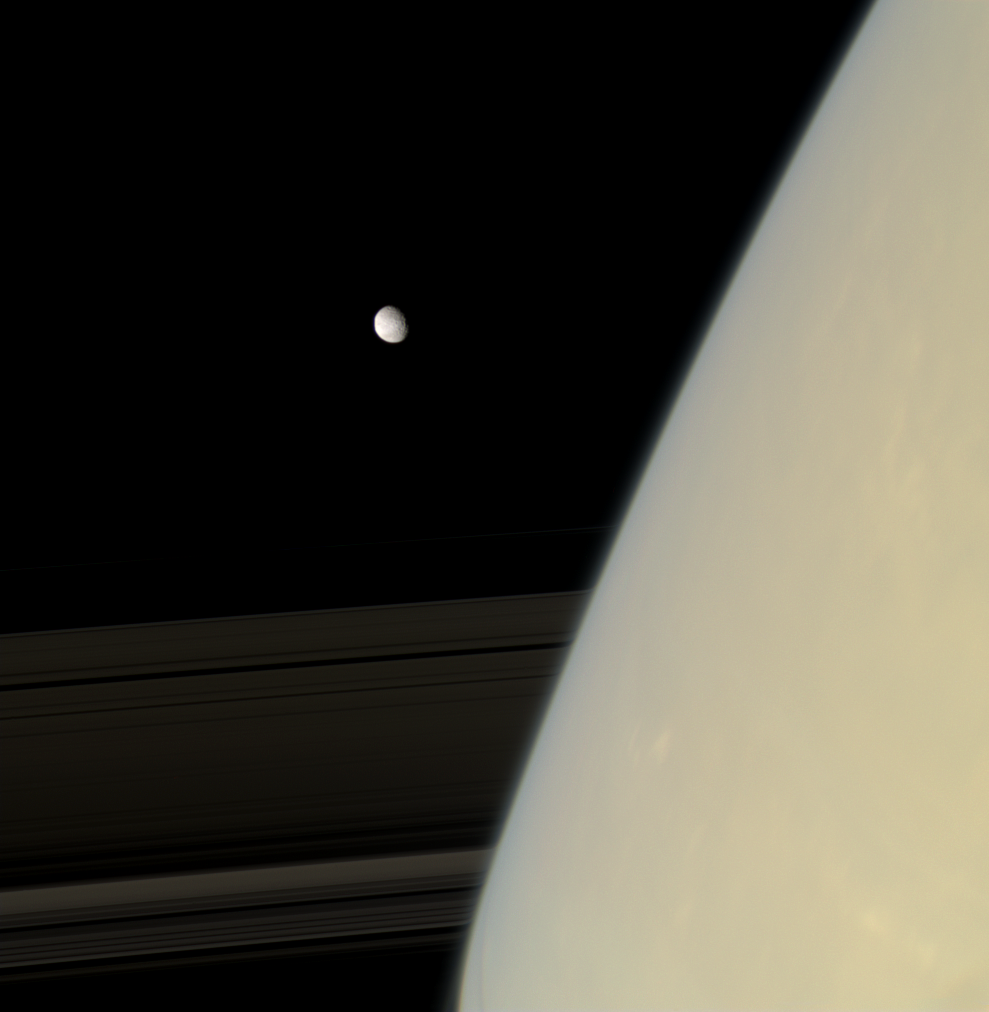

Features Distorted

Mimas emerges from behind hazy Saturn. The rings appear distorted near the planet as their image passes through the upper atmosphere.

The limb of Mimas (396 kilometers, or 246 miles across) is slightly flattened on the left side by the rim of the large crater Herschel (see PIA08278).

This view looks toward the unilluminated side of the rings from about 9 degrees above the ringplane.Images taken using red, green and blue spectral filters were combined to create this natural color view. The images were acquired with the Cassini spacecraft narrow-angle camera on Nov. 30, 2007 at a distance of approximately 1.7 million kilometers (1.1 million miles) from Mimas. Image scale is 10 kilometers (6 miles) per pixel on Mimas.

The Cassini-Huygens mission is a cooperative project of NASA, the European Space Agency and the Italian Space Agency. The Jet Propulsion Laboratory, a division of the California Institute of Technology in Pasadena, manages the mission for NASA’s Science Mission Directorate, Washington, D.C. The Cassini orbiter and its two onboard cameras were designed, developed and assembled at JPL. The imaging operations center is based at the Space Science Institute in Boulder, Colo.

Credit: NASA/JPL/Space Science Institute